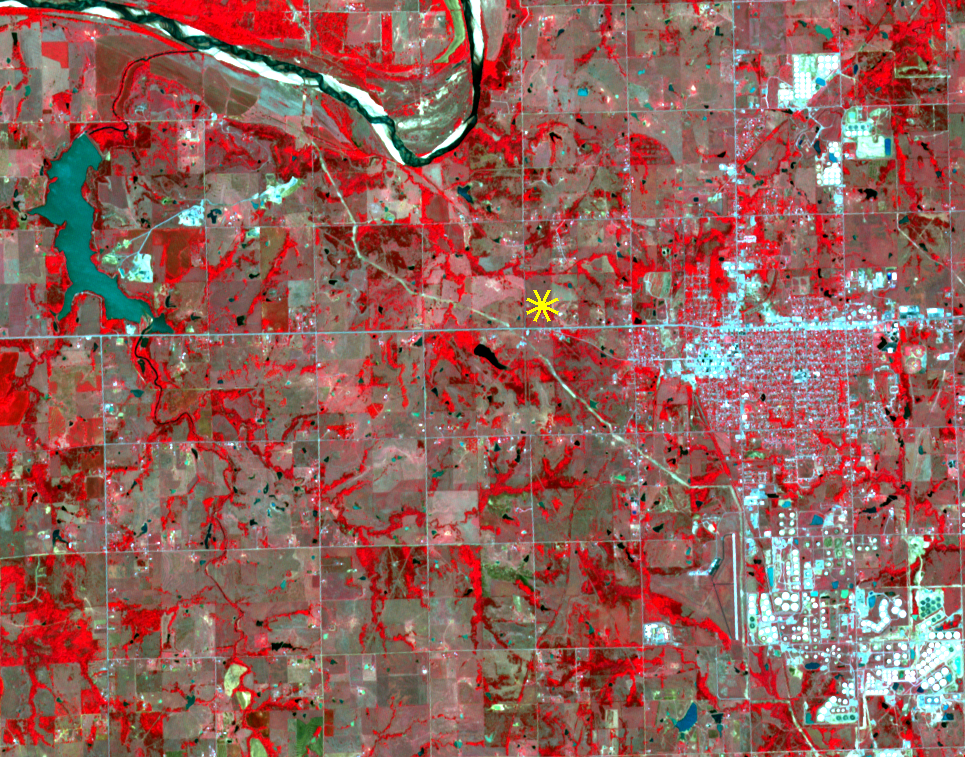

Oklahoma Area Struck By Magnitude 5.0 Earthquake Imaged by NASA Satellite

On Sunday, Nov. 6, 2016, at 7:44 p.m. local time, a magnitude 5.0 earthquake struck near the town of Cushing, Oklahoma. Numerous buildings were damaged by the temblor, but only a few minor injuries were reported. Cushing is home to one of the world’s largest oil storage terminals; no damage was reported to the petroleum facilities. A star marks the epicenter of the earthquake,which occurred at a depth of 3.1 miles (5 kilometers). The image was acquired April 28, 2011, covers an area of 7 by 9 miles (11.4 by 14.5 kilometers), and is located at 36 degrees north, 96.8 degrees west.

With its 14 spectral bands from the visible to the thermal infrared wavelength region and its high spatial resolution of 15 to 90 meters (about 50 to 300 feet), ASTER images Earth to map and monitor the changing surface of our planet. ASTER is one of five Earth-observing instruments launched Dec. 18, 1999, on Terra. The instrument was built by Japan’s Ministry of Economy, Trade and Industry. A joint U.S./Japan science team is responsible for validation and calibration of the instrument and data products.

The broad spectral coverage and high spectral resolution of ASTER provides scientists in numerous disciplines with critical information for surface mapping and monitoring of dynamic conditions and temporal change. Example applications are: monitoring glacial advances and retreats; monitoring potentially active volcanoes; identifying crop stress; determining cloud morphology and physical properties; wetlands evaluation; thermal pollution monitoring; coral reef degradation; surface temperature mapping of soils and geology; and measuring surface heat balance.

The U.S. science team is located at NASA’s Jet Propulsion Laboratory, Pasadena, Calif. The Terra mission is part of NASA’s Science Mission Directorate, Washington, D.C.

Credit: NASA/METI/AIST/Japan Space Systems, and U.S./Japan ASTER Science Team